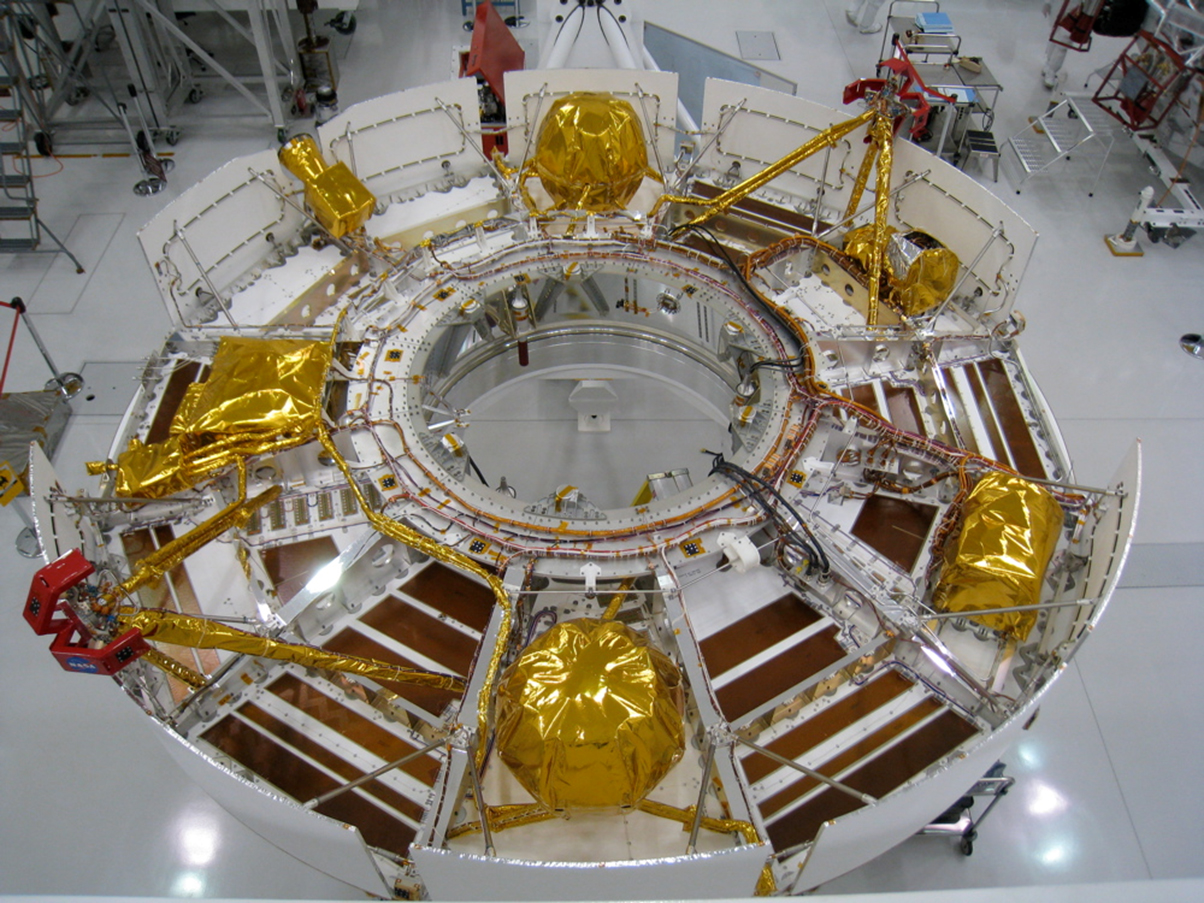

Cruise Stage of NASA’s Mars Science Laboratory

This portion of the Mars Science Laboratory spacecraft, called the cruise stage, will do its work during the flight between Earth and Mars after launch in the fall of 2011.

For example, it will provide propulsion for maneuvers to adjust the spacecraft’s trajectory, and its solar panels will provide electricity for the spacecraft during the flight. The cruise stage will be jettisoned before the capsule containing the descent stage and rover enters the Martian atmosphere.

The Mars Science Laboratory spacecraft is being assembled and tested for launch in 2011.

This image was taken at NASA’s Jet Propulsion Laboratory, Pasadena, Calif., which manages the Mars Science Laboratory Mission for NASA’s Science Mission Directorate, Washington. JPL is a division of the California Institute of Technology.

Credit: NASA/JPL-Caltech